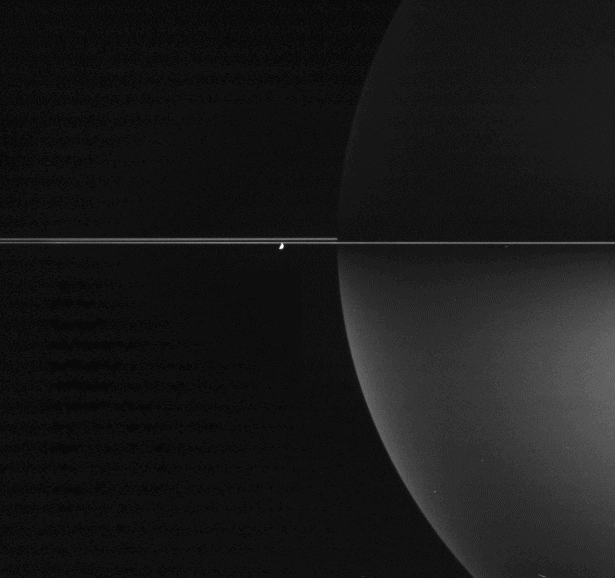

One Moon Among Billions

Sunlight reflects off the bright, frozen surfaces of the billions and billions of particles comprising Saturn’s rings to brighten the planet’s southern skies.

The particles in Saturn’s rings are each too small to be seen by Cassini in this image. If they could, each would look like the bright reflective crescent of Enceladus (505 kilometers, 314 miles across) seen here, with each reflecting sunlight onto the southern hemisphere of the planet.

The image was taken in polarized infrared light with the Cassini spacecraft wide-angle camera on Nov. 2, 2005, at a distance of approximately 1.7 million kilometers (1.1 million miles) from Saturn and at a Sun-Saturn-spacecraft, or phase, angle of 119 degrees. The image scale is 104 kilometers (65 miles) per pixel.

The Cassini-Huygens mission is a cooperative project of NASA, the European Space Agency and the Italian Space Agency. The Jet Propulsion Laboratory, a division of the California Institute of Technology in Pasadena, manages the mission for NASA’s Science Mission Directorate, Washington, D.C. The Cassini orbiter and its two onboard cameras were designed, developed and assembled at JPL. The imaging operations center is based at the Space Science Institute in Boulder, Colo.

Credit: NASA/JPL/Space Science Institute